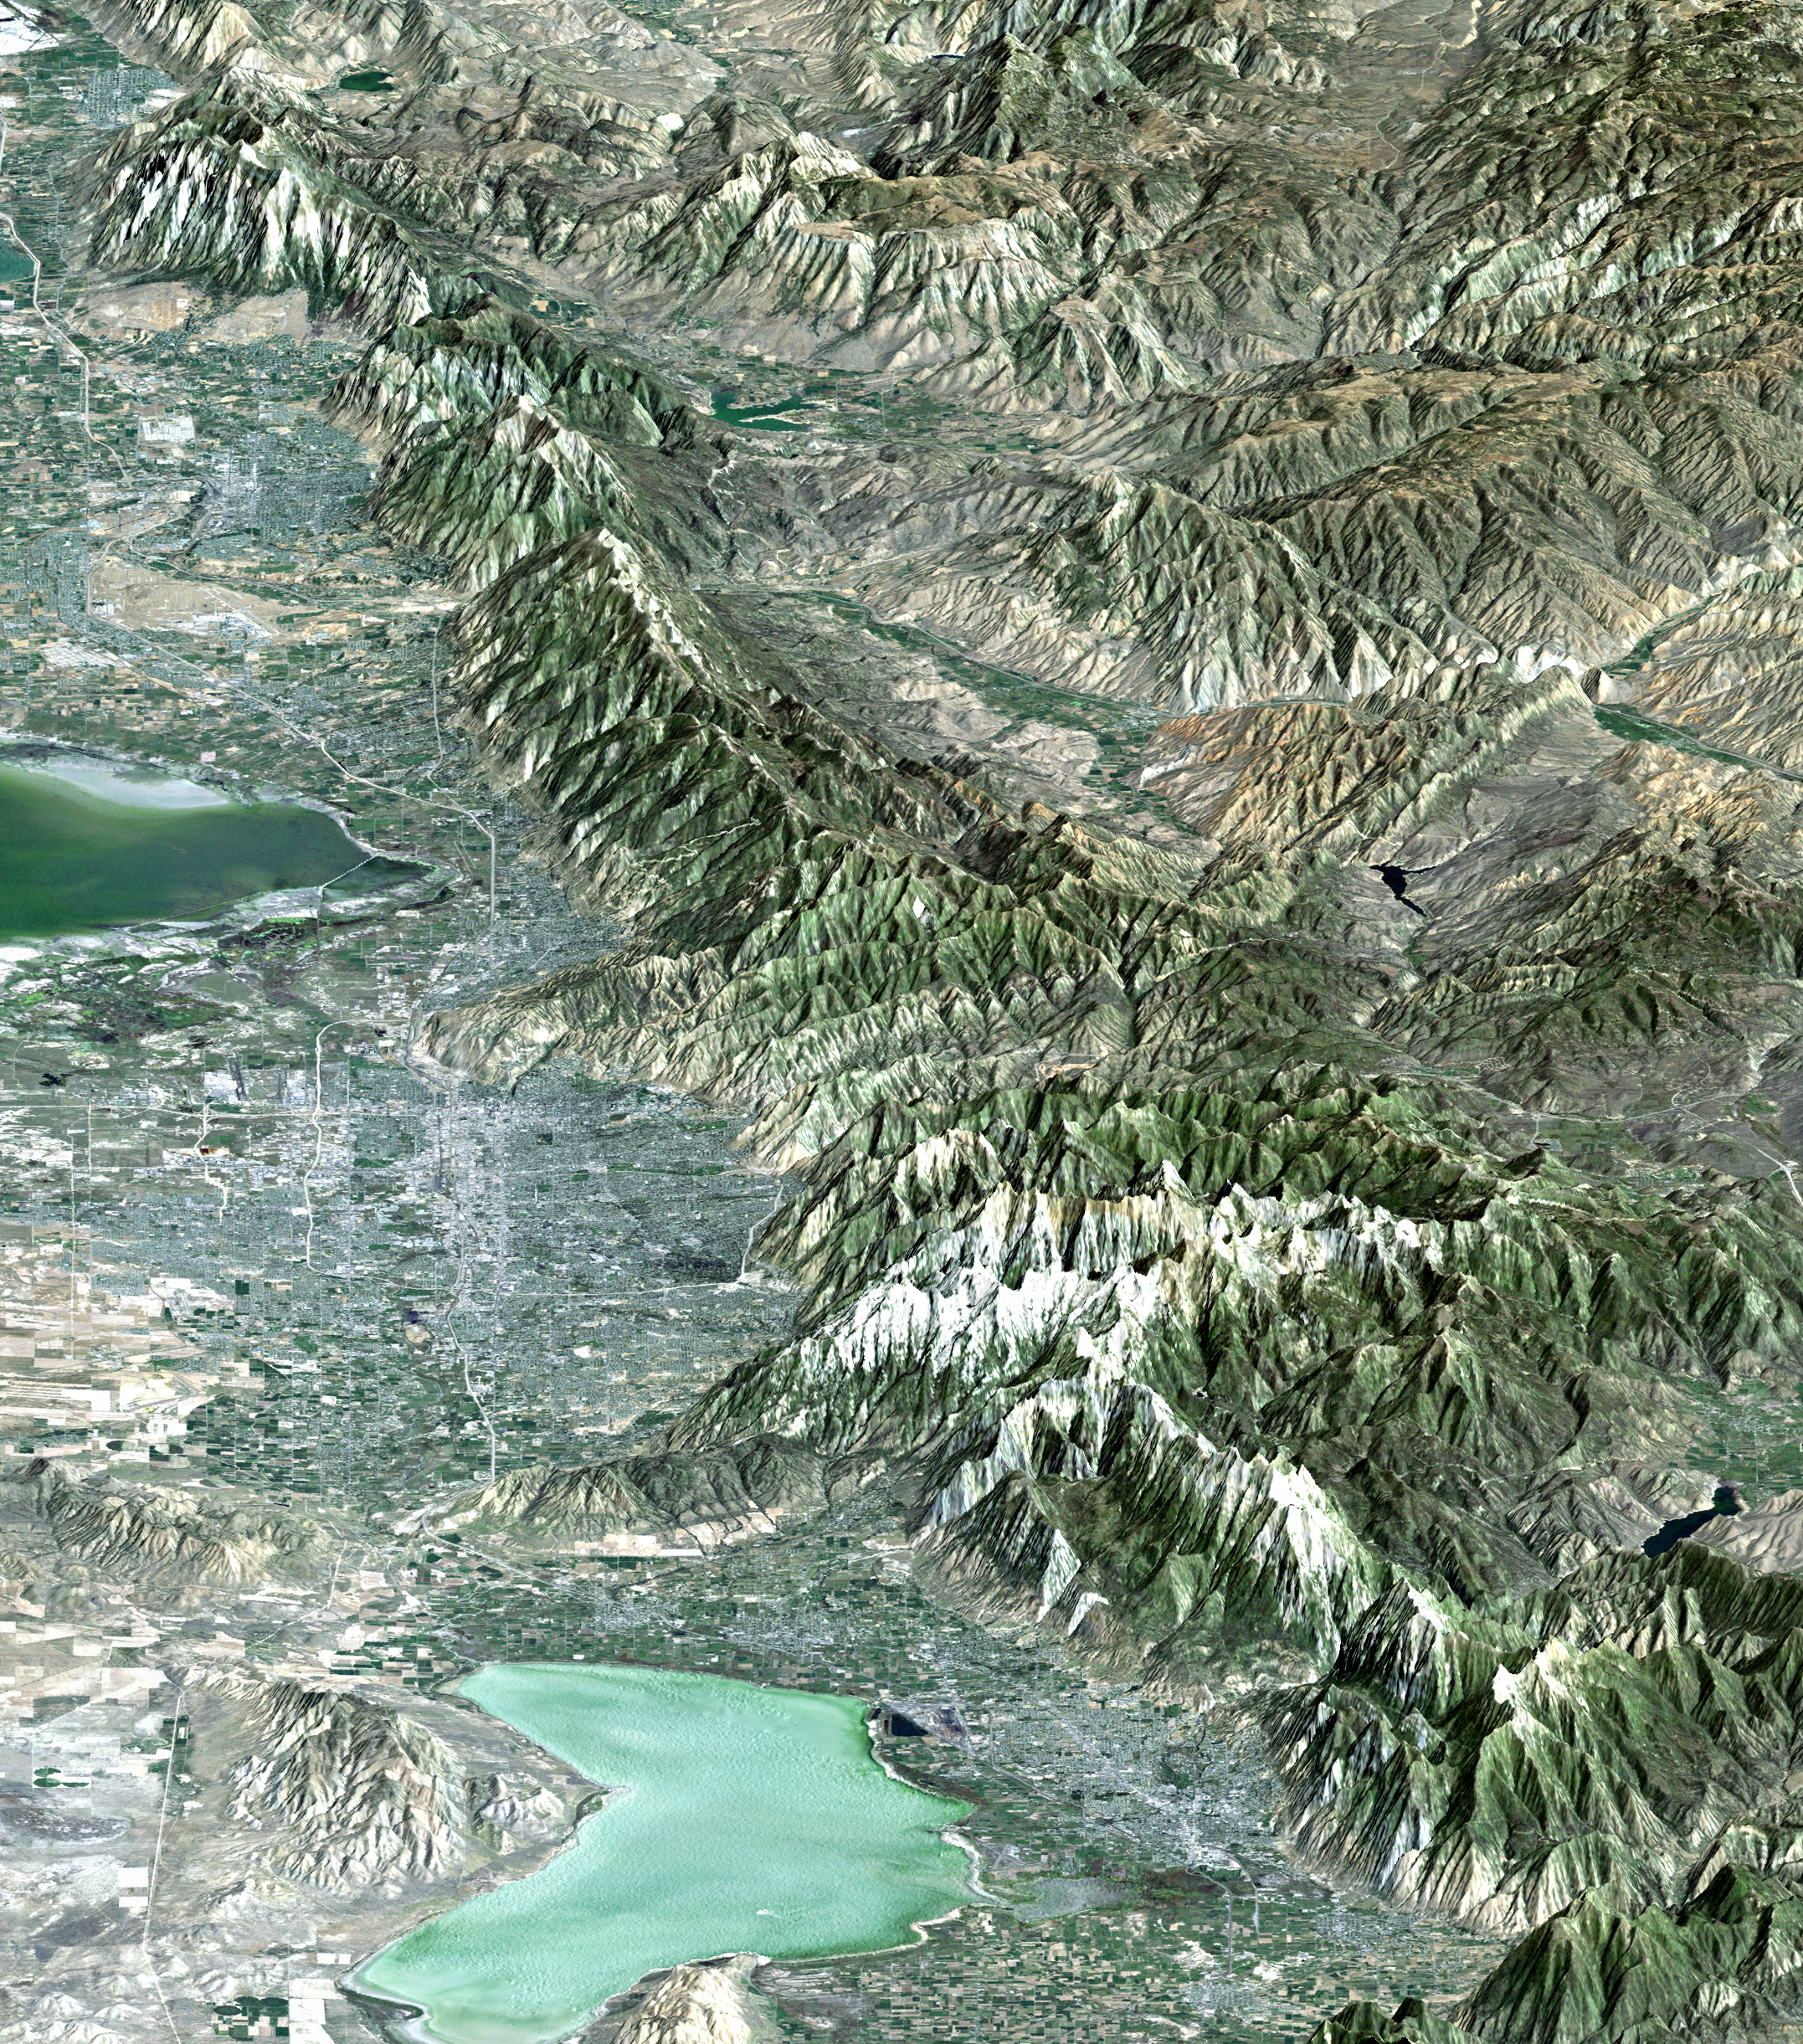

Perspective View with Landsat Overlay, Salt Lake City Olympics Venues, Utah

The 2002 Winter Olympics are hosted by Salt Lake City at several venues within the city, in nearby cities, and within the adjacent Wasatch Mountains. This computer generated perspective image provides a northward looking “view from space” that includes all of these Olympic sites. In the south, next to Utah Lake, Provo hosts the ice hockey competition. In the north, northeast of the Great Salt Lake, Ogden hosts curling, and the nearby Snow Basin ski area hosts the downhill events. In between, southeast of the Great Salt Lake, Salt Lake City hosts the Olympic Village and the various skating events. Further east, across the Wasatch Mountains, the Park City area ski resorts host the bobsled, ski jumping, and snowboarding events. The Winter Olympics are always hosted in mountainous terrain. This view shows the dramatic landscape that makes the Salt Lake City region a world-class center for winter sports.

This 3-D perspective view was generated using topographic data from the Shuttle Radar Topography Mission (SRTM) and a Landsat 5 satellite image mosaic. Topographic expression is exaggerated four times.

For a full-resolution, annotated version of this image, please select Figure 1, below:

Landsat has been providing visible and infrared views of the Earth since 1972. SRTM elevation data matches the 30-meter (98-foot) resolution of most Landsat images and will substantially help in analyzing the large and growing Landsat image archive, managed by the U.S. Geological Survey (USGS).

Elevation data used in this image was acquired by the Shuttle Radar Topography Mission (SRTM) aboard the Space Shuttle Endeavour, launched on Feb. 11, 2000. SRTM used the same radar instrument that comprised the Spaceborne Imaging Radar-C/X-Band Synthetic Aperture Radar (SIR-C/X-SAR) that flew twice on the Space Shuttle Endeavour in 1994. SRTM was designed to collect 3-D measurements of the Earth’s surface. To collect the 3-D data, engineers added a 60-meter (approximately 200-foot) mast, installed additional C-band and X-band antennas, and improved tracking and navigation devices. The mission is a cooperative project between NASA, the National Imagery and Mapping Agency (NIMA) of the U.S. Department of Defense and the German and Italian space agencies. It is managed by NASA’s Jet Propulsion Laboratory, Pasadena, Calif., for NASA’s Earth Science Enterprise, Washington, D.C.

Size: View width 48.8 kilometers (30.2 miles), View distance 177 kilometers (110 miles)
Location: 41 deg. North lat., 112.0 deg. West lon.
Orientation: View North, 20 degrees below horizontal
Image Data: Landsat Bands 3, 2, 1 as red, green, blue, respectively.
Original Data Resolution: SRTM 1 arcsecond (30 meters or 98 feet), Thematic Mapper 30 meters (98 feet)
Date Acquired: February 2000 (SRTM), 1990s (Landsat 5 image mosaic)

Credit: NASA/JPL/NIMA